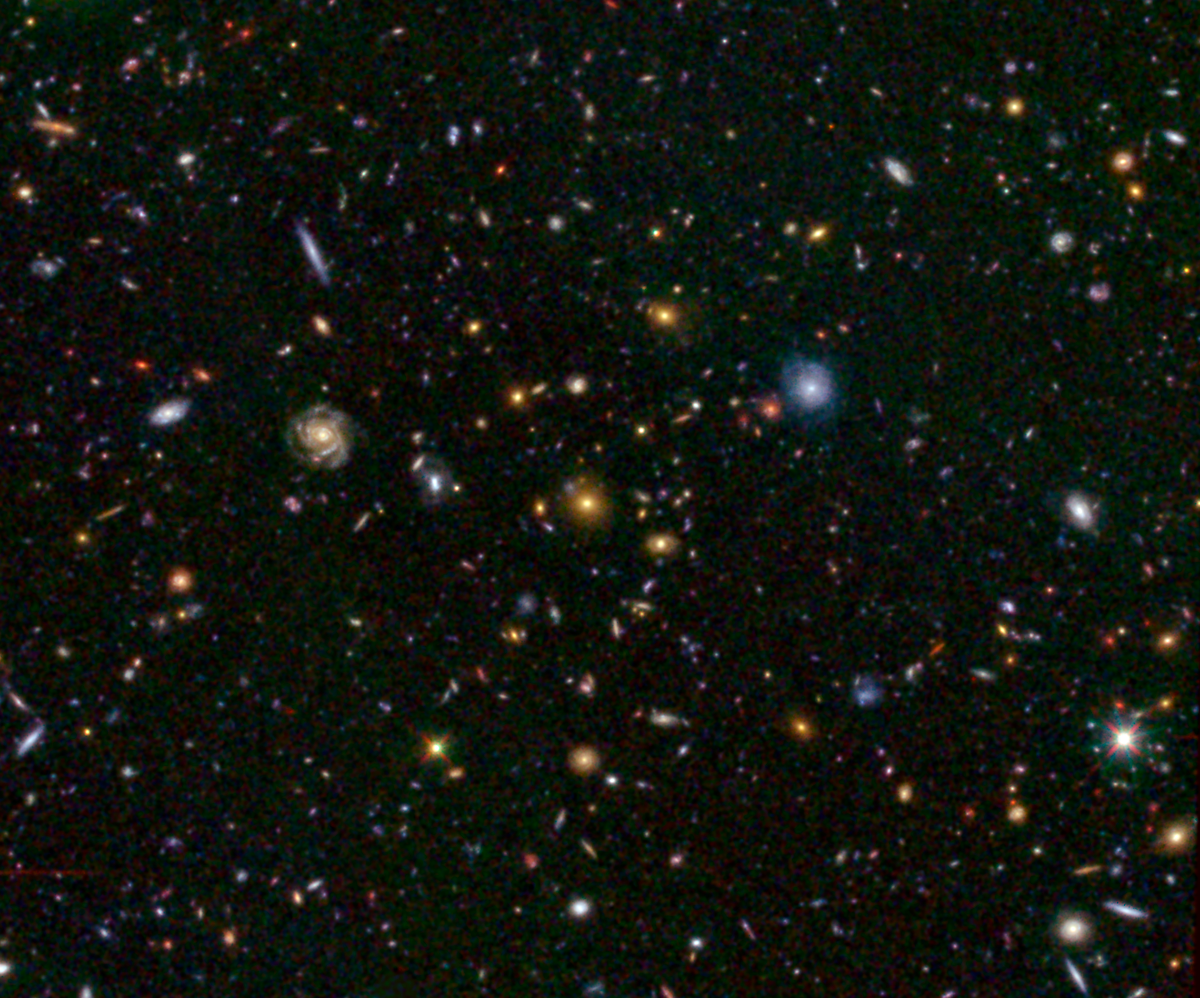

Distant Galaxy Bursts with Stars

This image shows one of the most distant galaxies known, called GN-108036, dating back to 750 million years after the Big Bang that created our universe. The galaxy’s light took 12.9 billion years to reach us.

The galaxy was discovered and confirmed using the Subaru telescope and the W.M. Keck Observatory, respectively, both located atop Mauna Kea in Hawaii. After the galaxy was discovered, astronomers looked at infrared observations of it taken by NASA’s Spitzer and Hubble space telescopes, and were surprised by how bright the galaxy appeared. This brightness resulted from an extreme burst of star formation — a rare event for such an early cosmic era. In fact, GN-108036 is the most luminous galaxy found to date at these great distances.

Astronomers refer to a galaxy’s distance by its “redshift,” a number that refers to how much the light has been stretched to longer, redder wavelengths by the expansion of the universe. Galaxies with higher redshifts are more distant, and are seen farther back in time. GN-108036 has a redshift of 7.2, making it one of only a handful of galaxies detected this far away and this early in cosmic history.

The callout image above shows a field of galaxies, known as the Great Observatories Origins Deep Survey, or GOODS. A close-up of the Hubble image, and a Spitzer image, are called out at right. In the Spitzer image, infrared light captured by its Infrared Array Camera at wavelengths of 3.6 and 4.5 microns is colored green and red, respectively. In the Hubble image, visible light taken by its Advanced Camera for Surveys instrument at 0.6 and 0.9 microns is blue and green, respectively, while infrared light captured by Hubble’s new Wide Field Camera 3 at 1.6 microns is red. GN-108036 is only detected in the infrared, and is completely invisible in the optical Hubble images, explaining its very red color in this picture.

Credit: NASA/JPL-Caltech/STScI/University of Tokyo